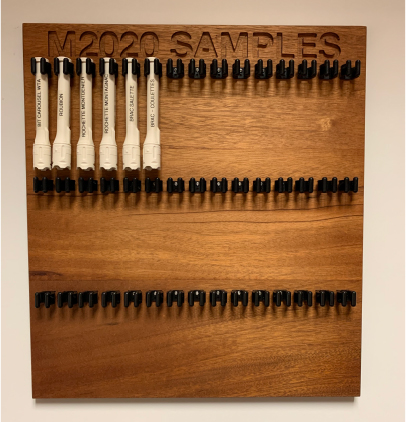

Perseverance Sample Tubes: Six Mars Samples and Counting

Six facsimile sample tubes hang on the sample tube board in the offices of NASA’s Perseverance Mars rover mission at NASA’s Jet Propulsion Laboratory in Southern California. Each 3D-printed tube represents actual sample tubes the rover has filled on Mars, either with rock or atmosphere, and they are labeled with the names of the target from which they came. The board was handmade by Perseverance’s deputy project manager, Rick Welch.

A key objective for Perseverance’s mission on Mars is astrobiology, including the search for signs of ancient microbial life. The rover will characterize the planet’s geology and past climate, pave the way for human exploration of the Red Planet, and be the first mission to collect and cache Martian rock and regolith (broken rock and dust).

Subsequent NASA missions, in cooperation with ESA (European Space Agency), would send spacecraft to Mars to collect these sealed samples from the surface and return them to Earth for in-depth analysis.

The Mars 2020 Perseverance mission is part of NASA’s Moon to Mars exploration approach, which includes Artemis missions to the Moon that will help prepare for human exploration of the Red Planet.

JPL, which is managed for NASA by Caltech in Pasadena, California, built and manages operations of the Perseverance rover.

Credit: NASA/JPL-Caltech